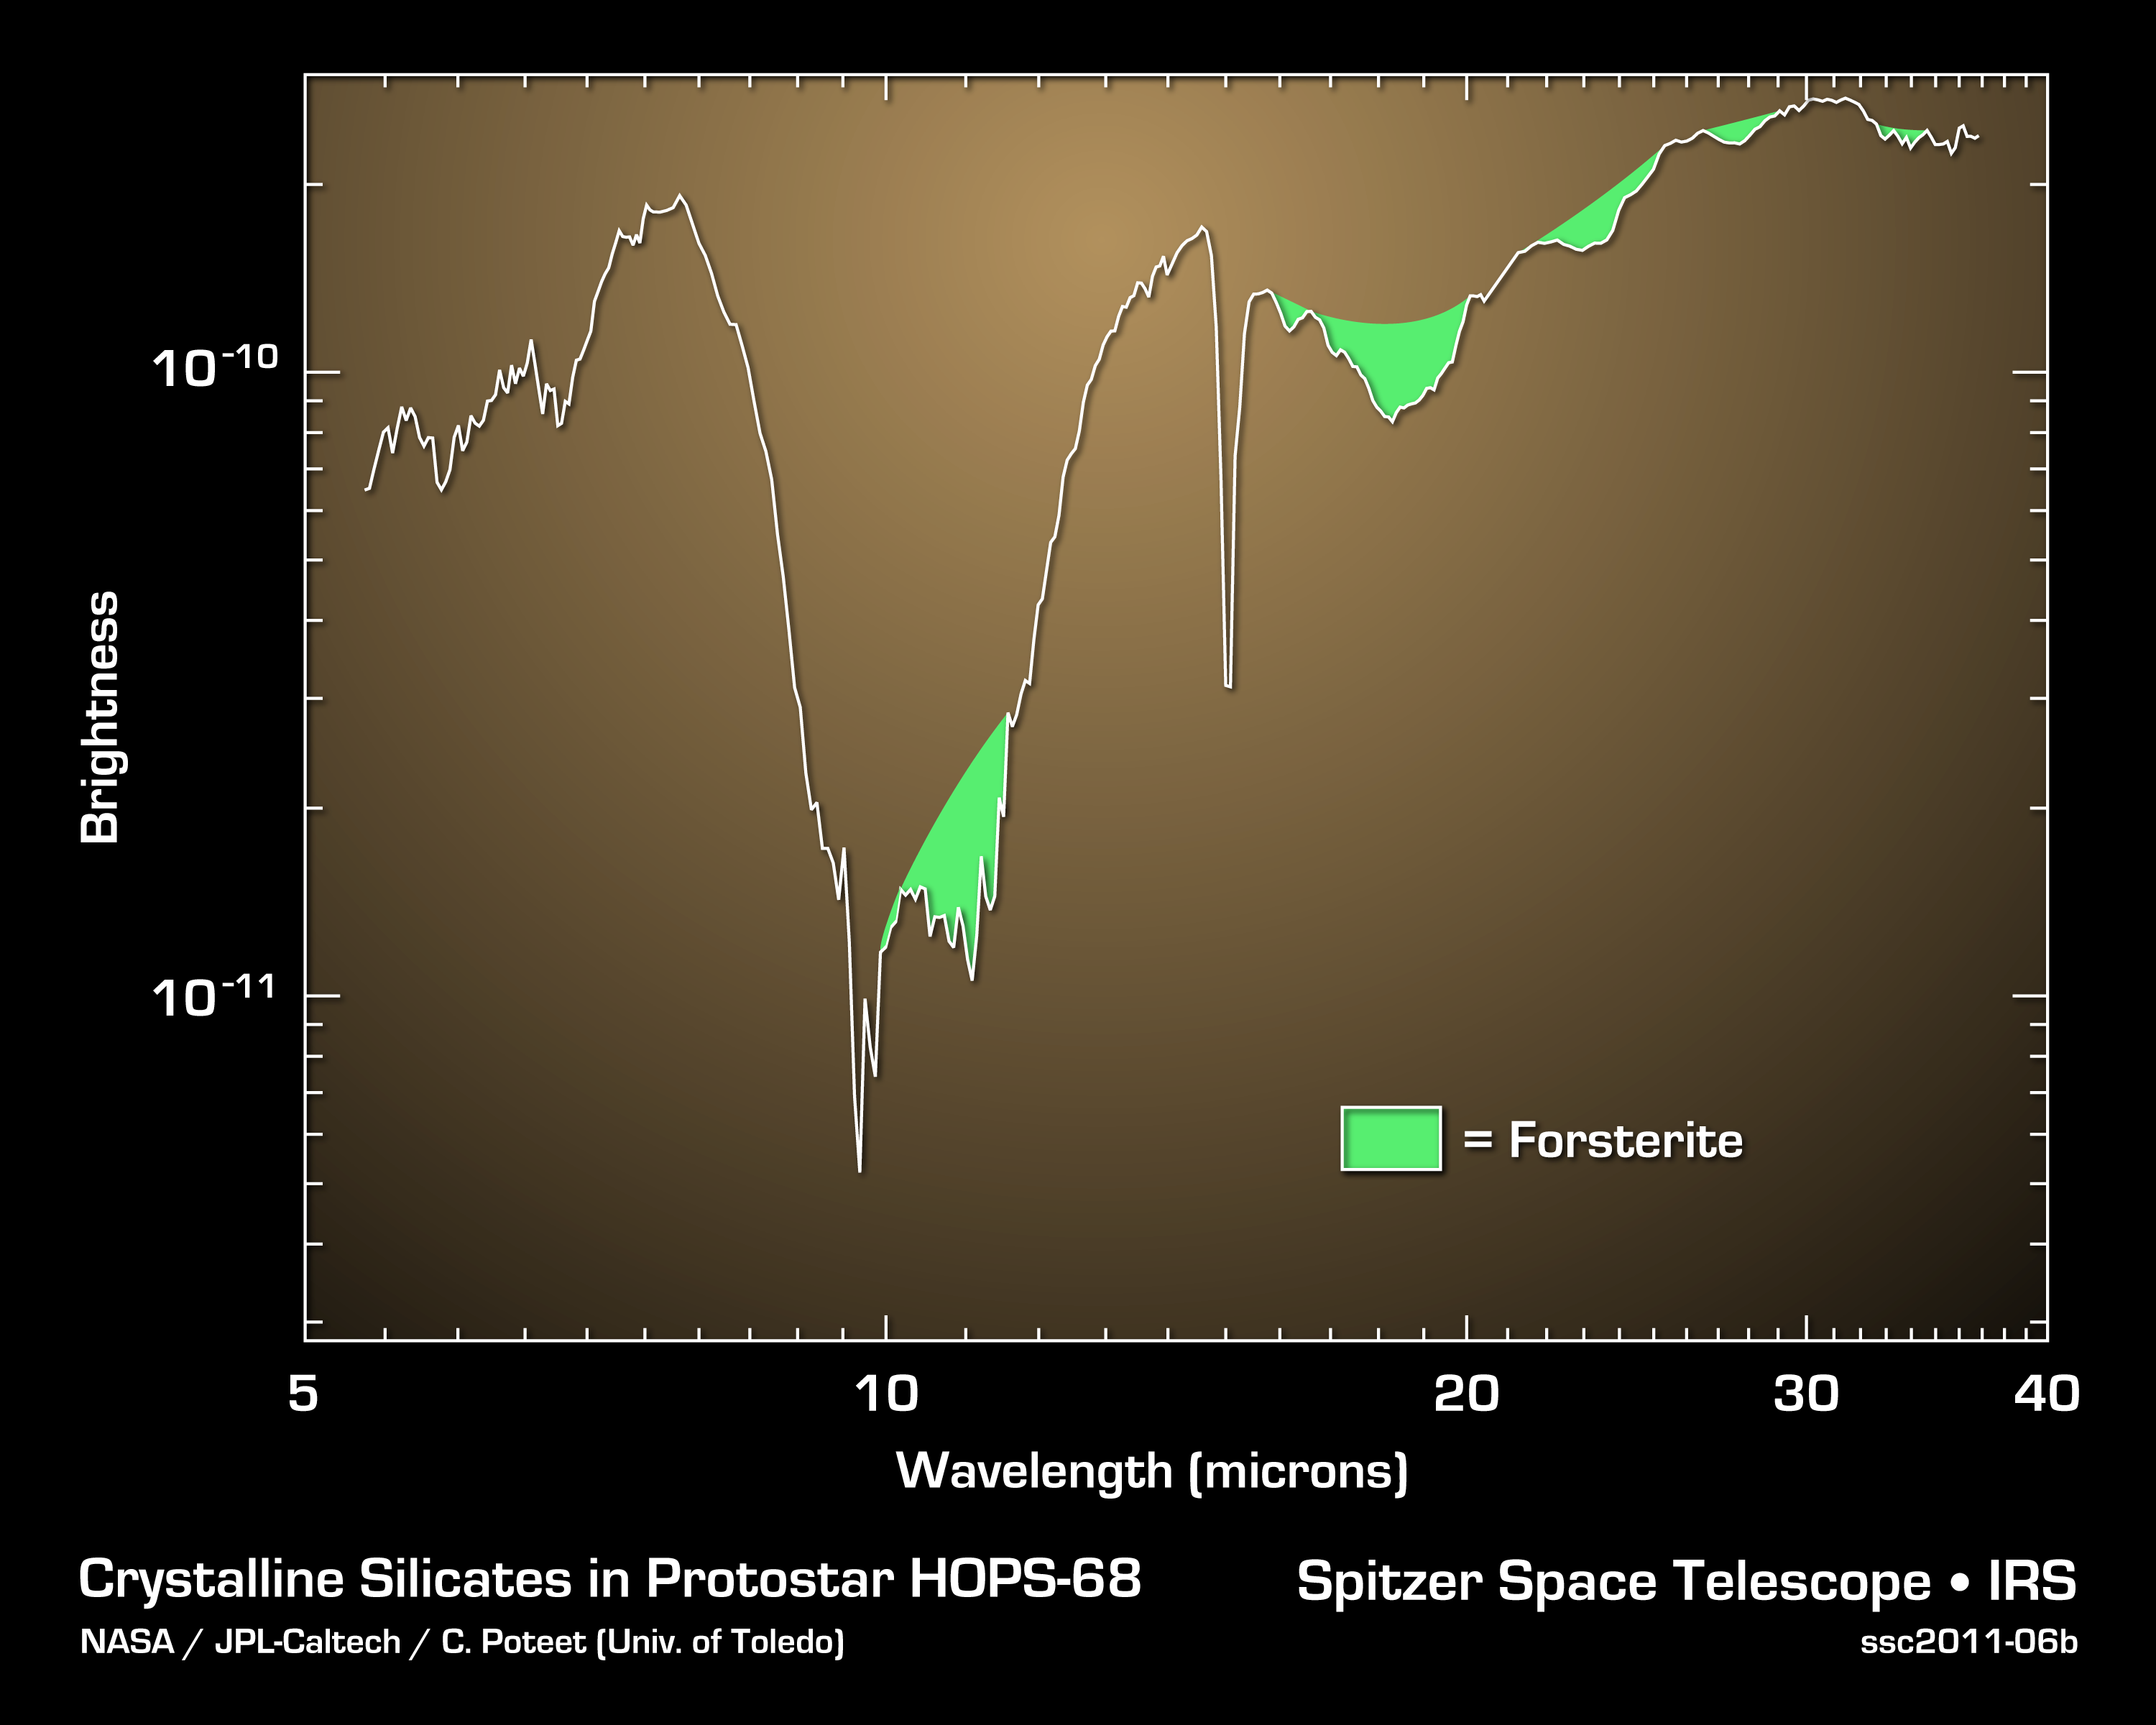

Cosmic Fountain of Crystal Rain

Using NASA’s Spitzer Space Telescope, astronomers have, for the first time, found signatures of silicate crystals around a newly forming protostar in the constellation of Orion. The crystals are from the olivine silicate minerals known as forsterite, and are similar to those found on the green sand beaches of Hawaii.

The data in the graph were taken by Spitzer’s infrared spectrograph, which sorts infrared light relative to its color, or wavelength. The characteristic spectral signatures of the crystals are shaded in green.

The formation of forsterite crystals requires relatively high temperatures near 1,300 degrees Fahrenheit (700 degrees Celsius). The crystals were not expected to beseen in the cold environment of a newly forming star (minus 280 degrees Fahrenheit or minus 130 degrees Celsius). Astronomers believe that these crystals were created near the protostar and carried up to a cold, collapsing cloud of gas and dust by jets of gas. The crystals are expected to eventually rain back down onto the protostar’s planet-forming disk, possibly to be used in the formation of comets.

Credit: NASA/JPL-Caltech/University of Toledo